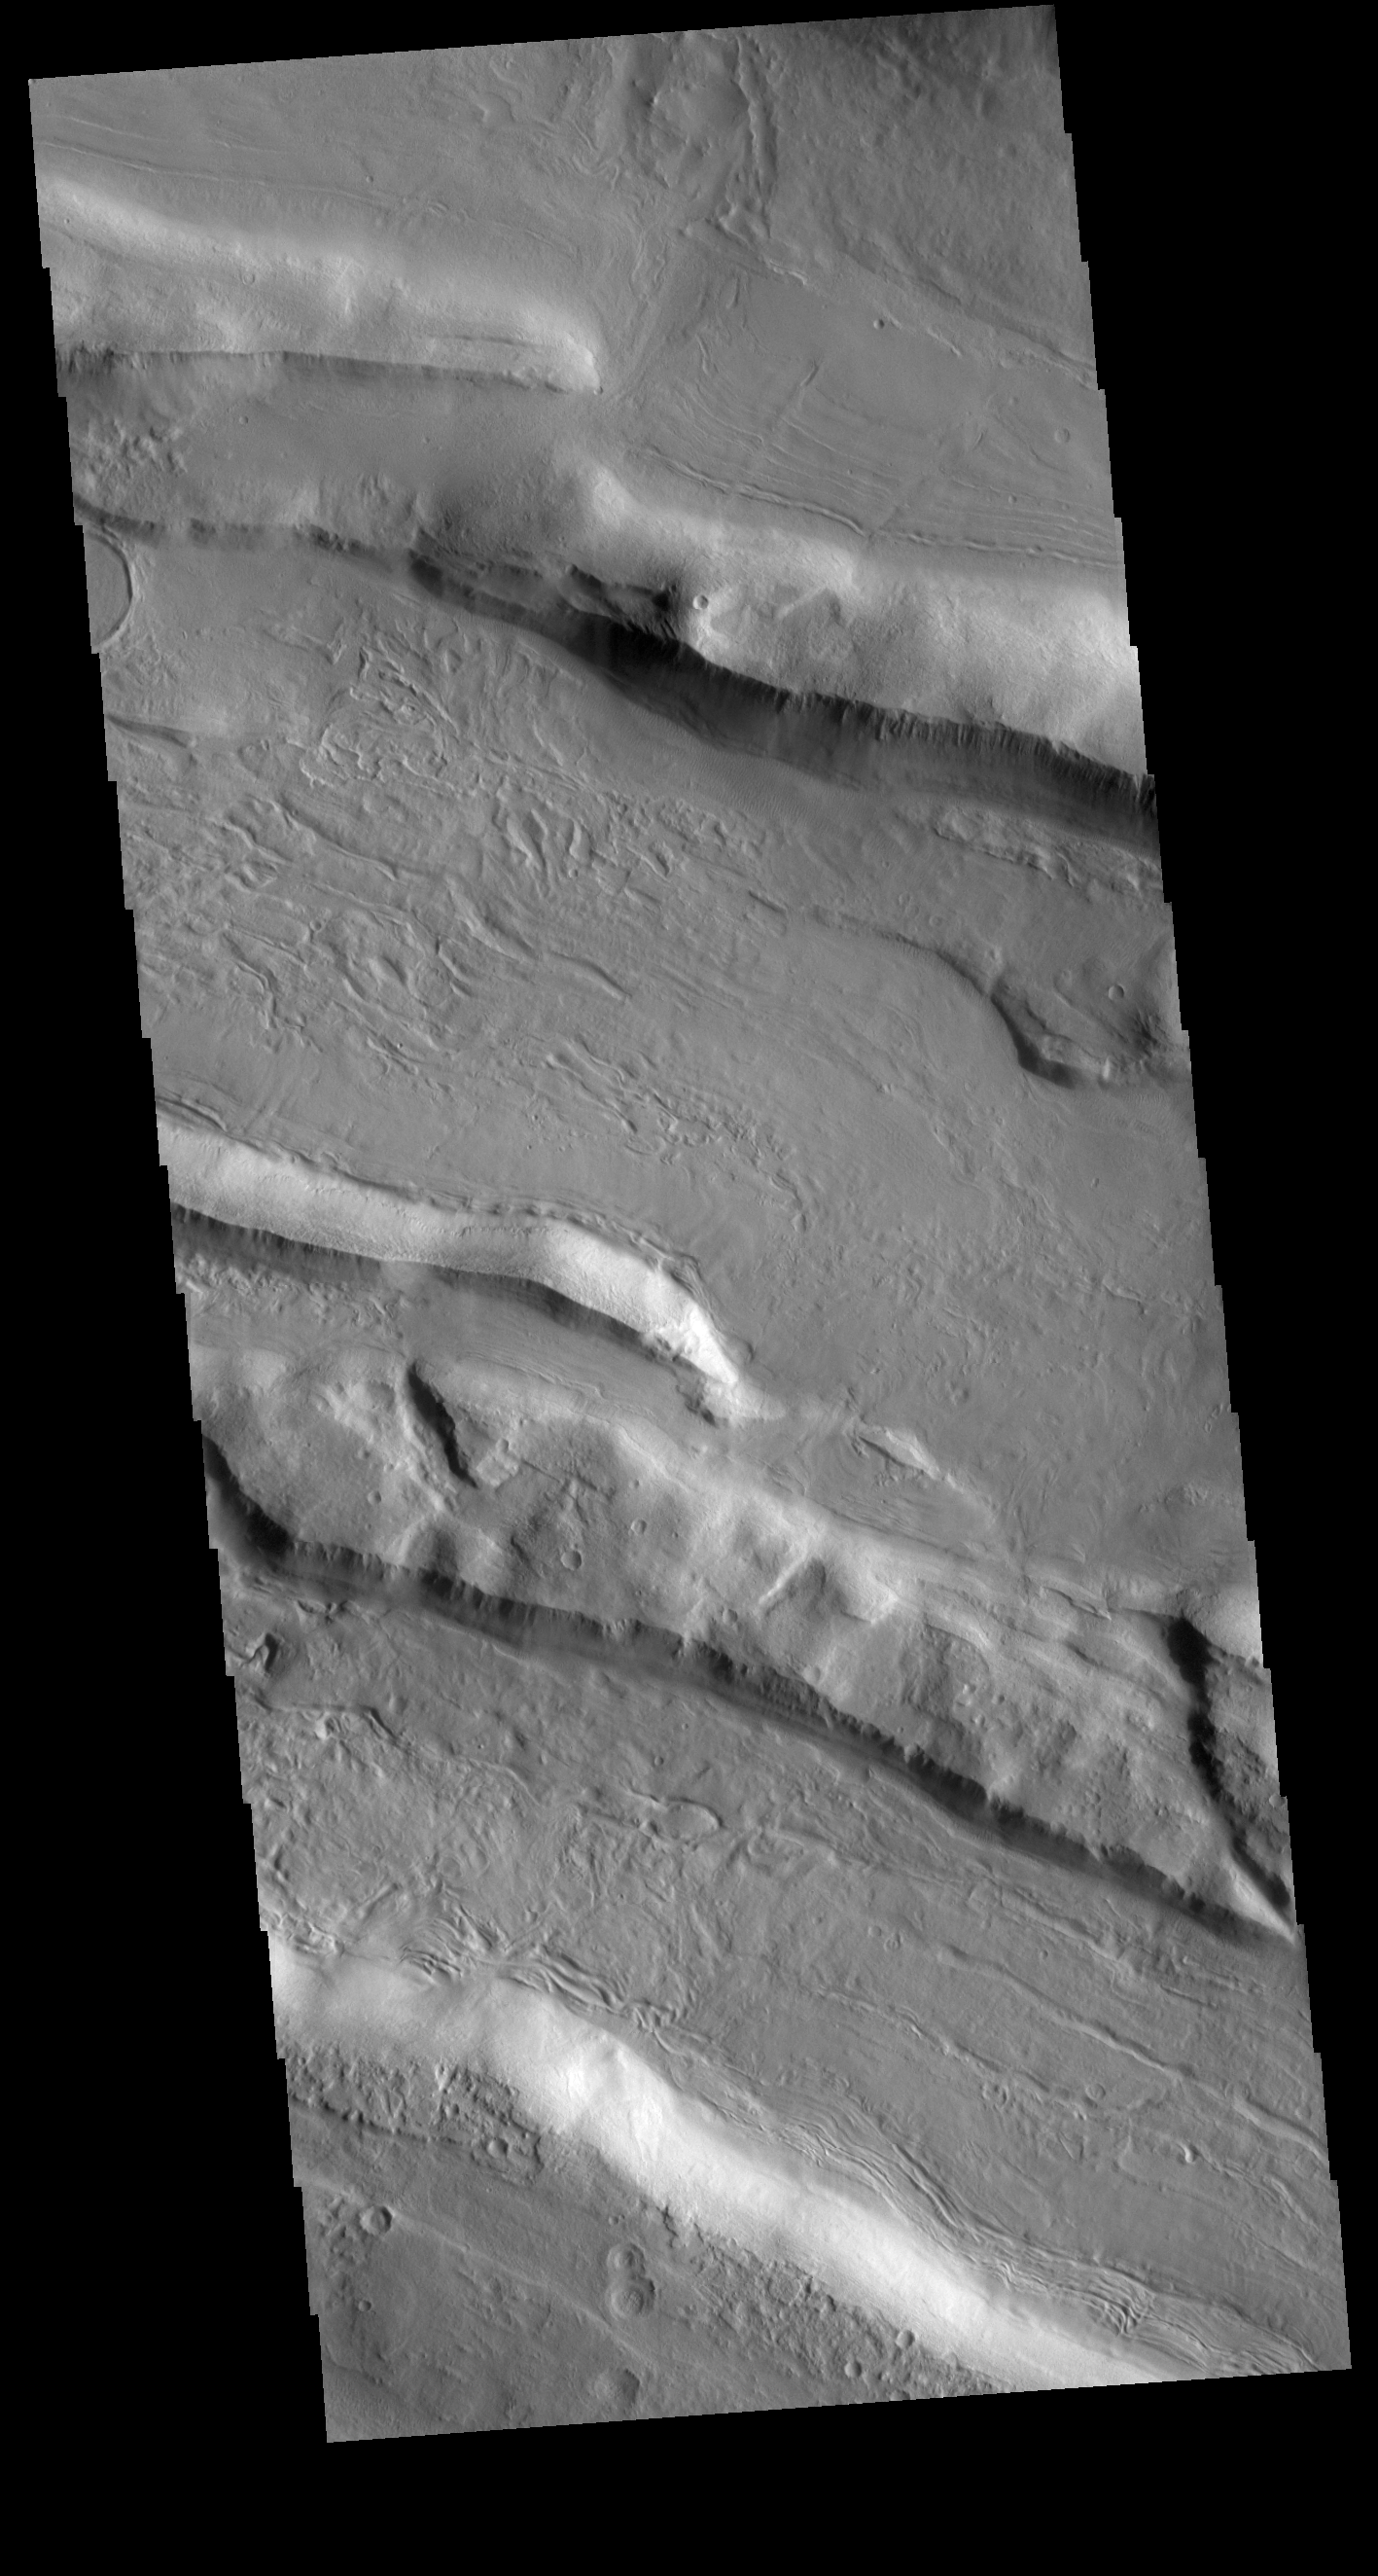

Acheron Fossae

This VIS shows part of Acheron Fossae. Acheron Fossae is the highly fractured, faulted and deformed terrain located 1,050 kilometers (650 miles) north of the large shield volcano Olympus Mons. Lava flows from Olympus Mons at the base of Acheron Fossae show that the fossae predate the flows. The scarps visible in this image are approximately one kilometer (3,300 feet) high.

Credit: NASA/JPL-Caltech/ASU